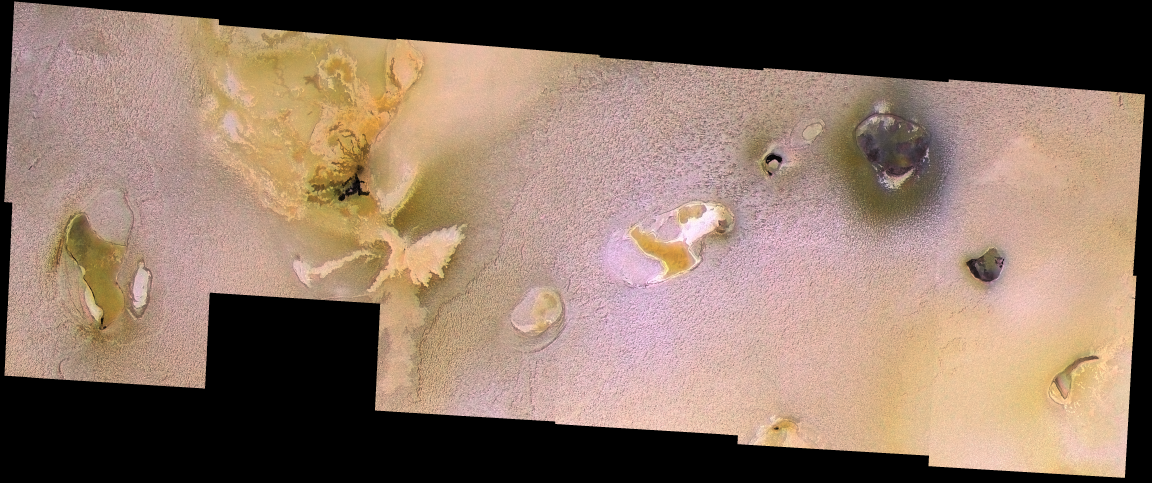

Io’s Chain of Craters

Most of the 12 images in this mosaic were taken on February 22, 2000, by NASA’s Galileo spacecraft. It has been merged with lower-resolution color data acquired by Galileo during the summer of 1999. The mosaic covers the region from Chaac Patera (the green-floored depression on the left side; see Cutout A (below)) to Camaxtli Patera (the depression with a dark halo in upper right; see Cutout B (below)). At least nine other paterae can be seen here.

This mosaic illustrates the range of patera morphology on Io. What is a patera? It is an irregular depression, or a complex one with scalloped edges, but which does not have the characteristics of an impact crater. The paterae on Io often correspond to active volcanic centers, and are in some ways similar to calderas. What’s a caldera? Calderas are large, usually roughly circular depressions that form by collapse over shallow magma chambers that have been partially emptied by volcanic eruptions. However, the paterae on Io are different from calderas seen elsewhere in the solar system. They have many straight edges and sharp angles, suggesting that they are related to fractures in Io’s crust. In many cases the lava can be seen to erupt from these straight edges. Planetary geologists aren’t sure whether the paterae form over magma chambers or if they result from fractures and movements in the crust, and the lava subsequently follows the fractures.

One of the paterae (with orange and white materials–right center; see Cutout C (below)) shows what may be thin plates of crust that have broken off and rafted over a lava lake.

Also seen in this mosaic are various dark, bright, and reddish lava flows (towards the upper left but east of Chaac; see Cutout D (above)}) that are not confined to patera floors. The dark flows are associated with high temperatures consistent with silicate compositions. In fact, all the black areas in this mosaic correspond to high-temperature hot spots. The bright flows may have a different composition (such as sulfur) or they may be older silicate flows that have been coated by sulfurous materials.

The bright plains surrounding the volcanic centers have a bumpy texture. These plains are relatively old, so the roughness may develop slowly over time rather than representing the original topography of volcanic deposits. sublimation of sulfur dioxide is one process that might contribute to the texture.

The mosaic covers the region from latitude 7 north to 18 north, longitude 130 west to 160 west, with a total width of 850 kilometers (509 miles). The images have a resolution of 186 meters (200 yards) per picture element. The Sun is almost directly overhead (actually 12 degrees to the south), so most of the brightness variations in this image are due to different types of surface materials rather than topographic shading. Colors have been exaggerated.

The Jet Propulsion Laboratory, Pasadena, Calif., manages the Galileo mission for NASA’s Office of Space Science, Washington, D.C. JPL is a division of the California Institute of Technology in Pasadena.

Credit: NASA/JPL/University of Arizona